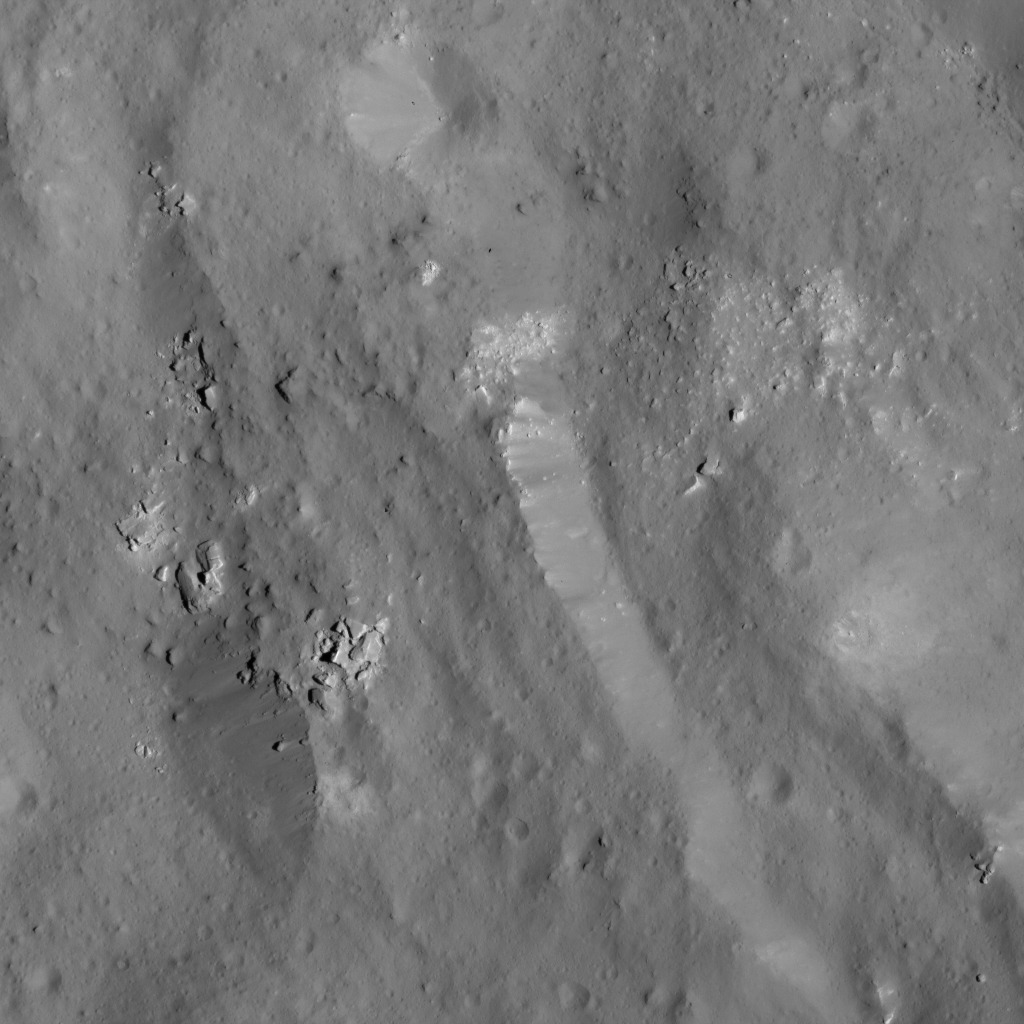

Boulder Field Near Occator Crater’s Eastern Rim

This image was obtained by NASA’s Dawn spacecraft on June 9, 2018 from an altitude of about 30 miles (48 kilometers).

The center of this picture is located at about 18.3 degrees north latitude and 244.8 degrees east longitude.

Dawn’s mission is managed by JPL for NASA’s Science Mission Directorate in Washington. Dawn is a project of the directorates Discovery Program, managed by NASA’s Marshall Space Flight Center in Huntsville, Alabama. JPL is responsible for overall Dawn mission science. Orbital ATK Inc., in Dulles, Virginia, designed and built the spacecraft. The German Aerospace Center, Max Planck Institute for Solar System Research, Italian Space Agency and Italian National Astrophysical Institute are international partners on the mission team.

Credit: NASA/JPL-Caltech/UCLA/MPS/DLR/IDA